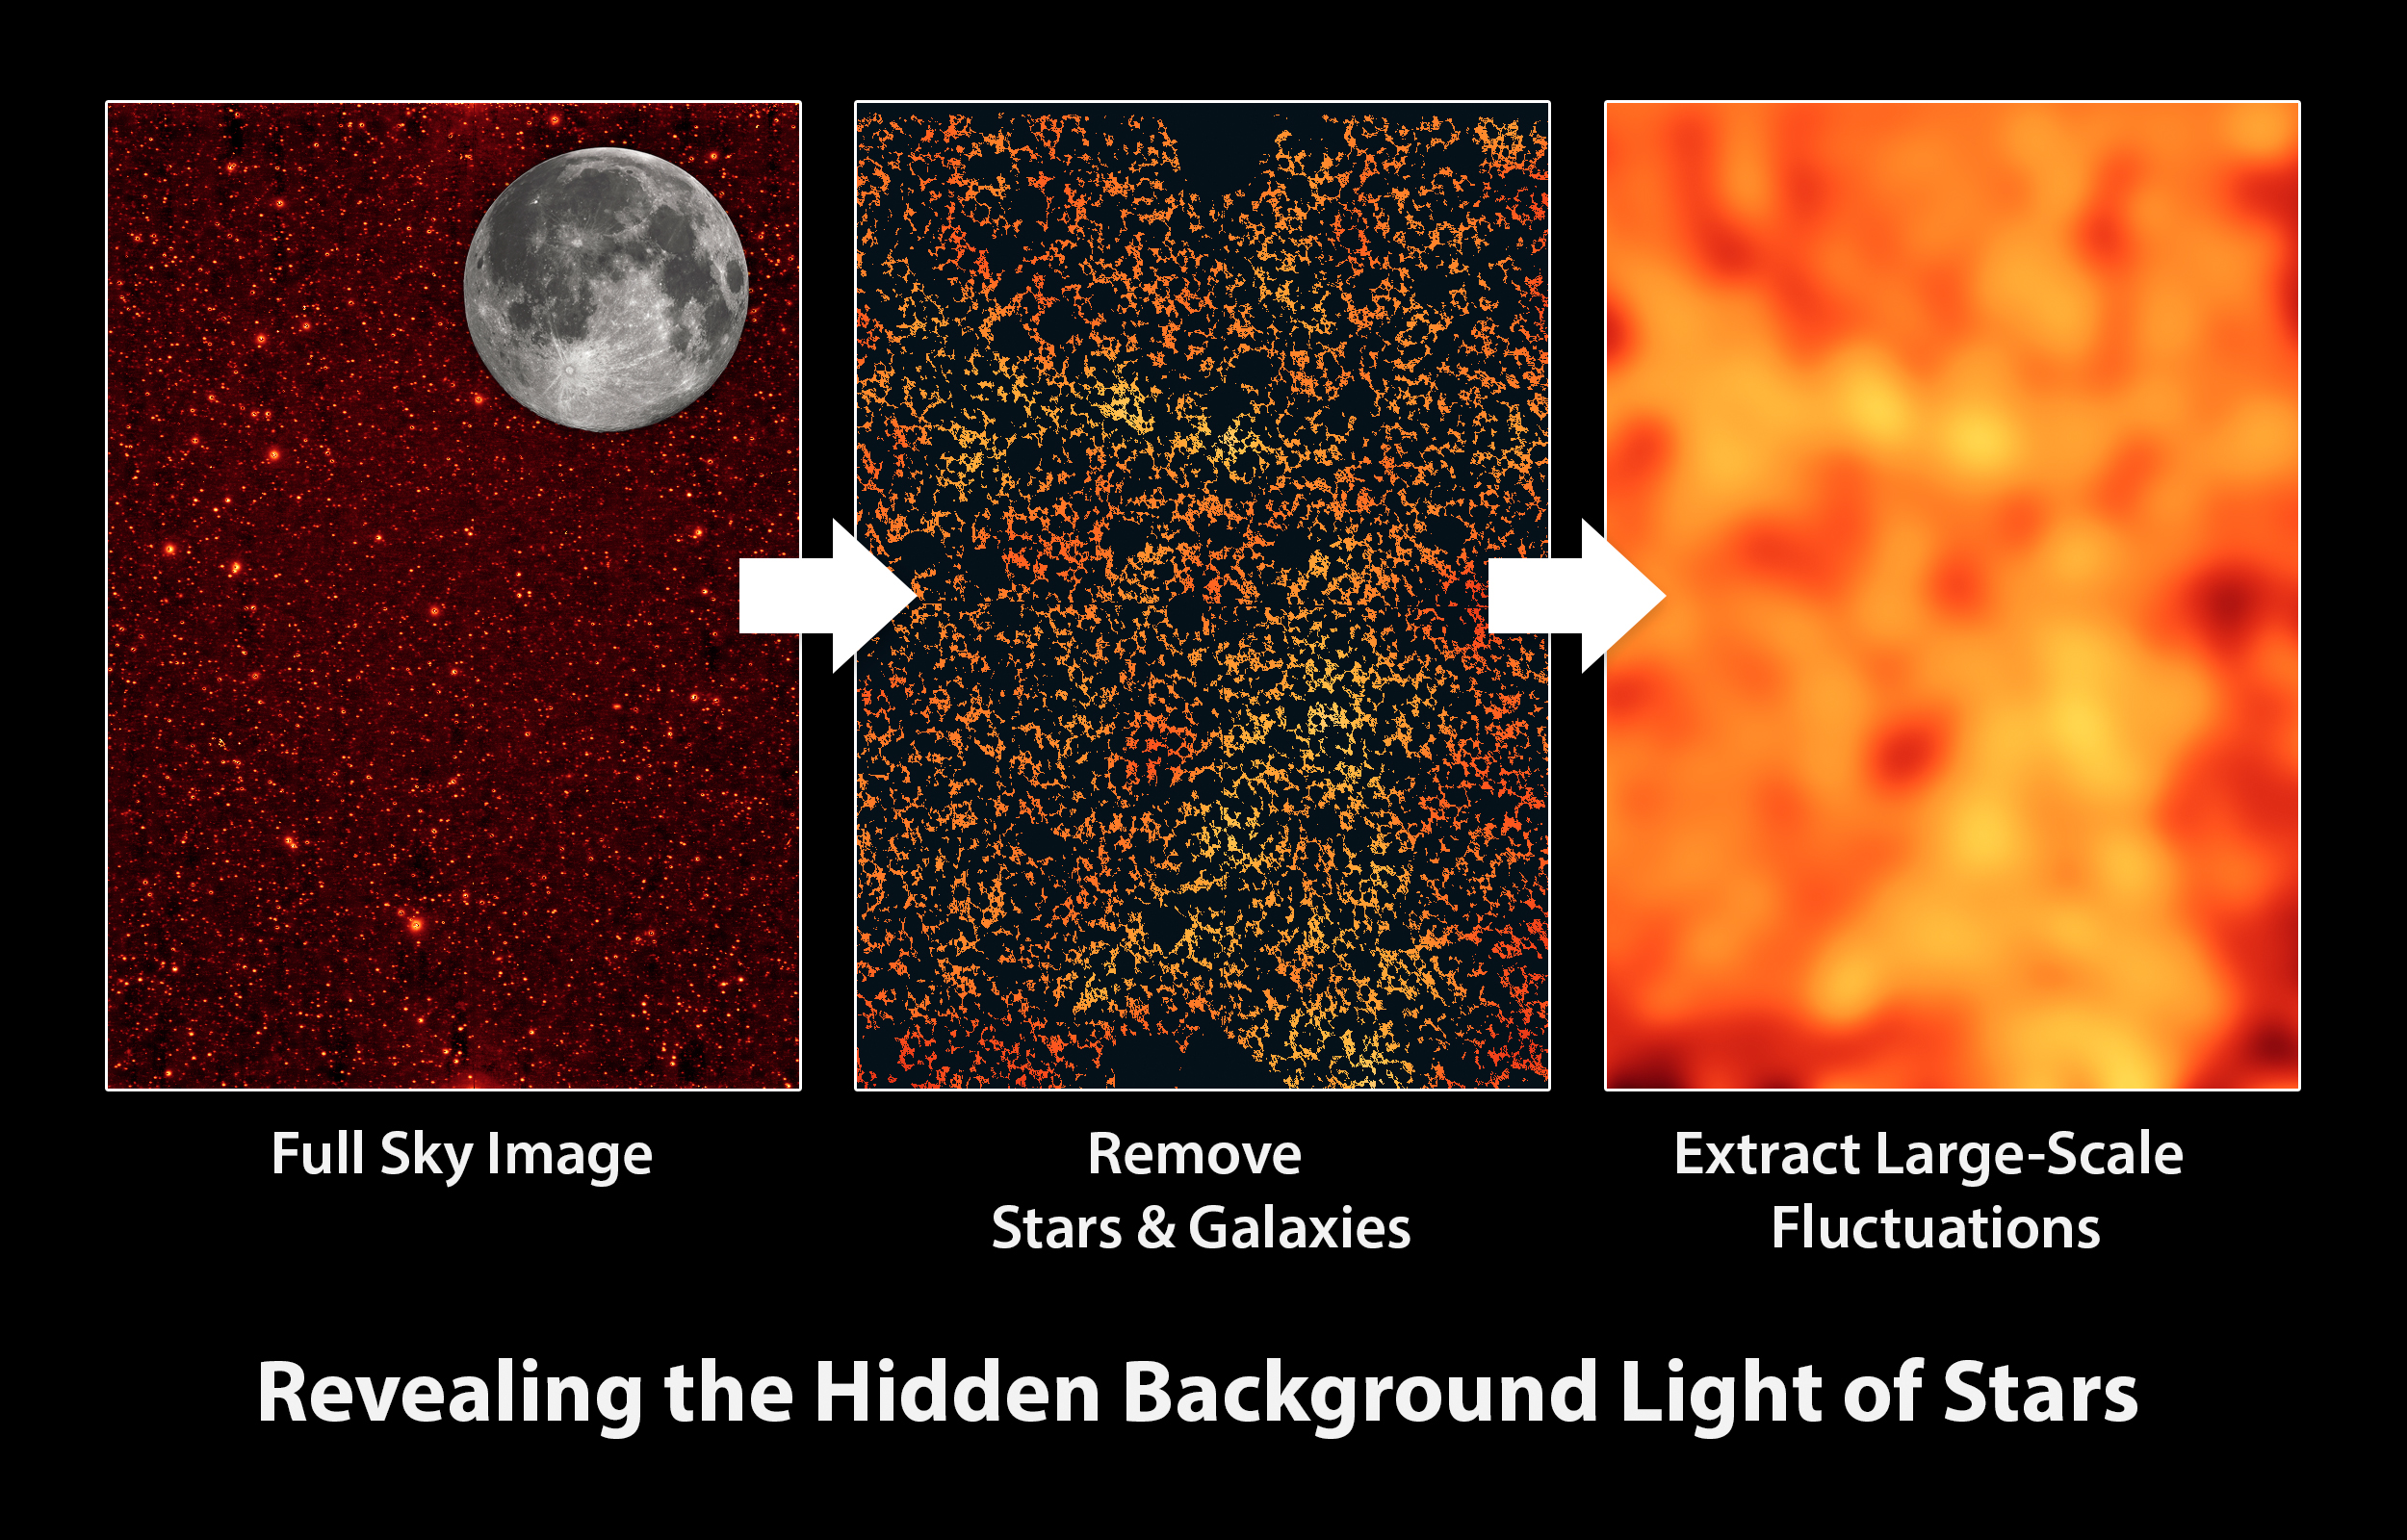

Masking Out Galaxies

This graphic illustrates how the Cosmic Infrared Background Experiment, or CIBER, team measures a diffuse glow of infrared light filling the spaces between galaxies. The glow does not come from any known stars and galaxies; instead, the CIBER data suggest it comes from stars flung out of galaxies.

First, sky images are collected via different rocket flights. A small part of a sky image is shown in the left panel. The actual images are 20 times the area of the full moon. This wide field of view is one of the unique aspects of the CIBER experiment.

The next step is to remove all the known stars and galaxies (middle panel). After this masking step is performed, the remaining data reveal overall large-scale patterns of light with lumps that are bigger than galaxies themselves (center panel). By smoothing over these data, we can see the large-scale patterns (right panel). The observed patterns ultimately reveal clues to the origin of the mysterious infrared background light.

Caltech manages JPL for NASA. The work was supported by NASA, with initial support provided by JPL’s Director’s Research and Development Fund. Japanese participation in CIBER was supported by the Japan Society for the Promotion of Science and the Ministry of Education, Culture, Sports, Science and Technology.Korean participation in CIBER was supported by the Korean Astronomy and Space Science Institute.

Credit: NASA/JPL-Caltech